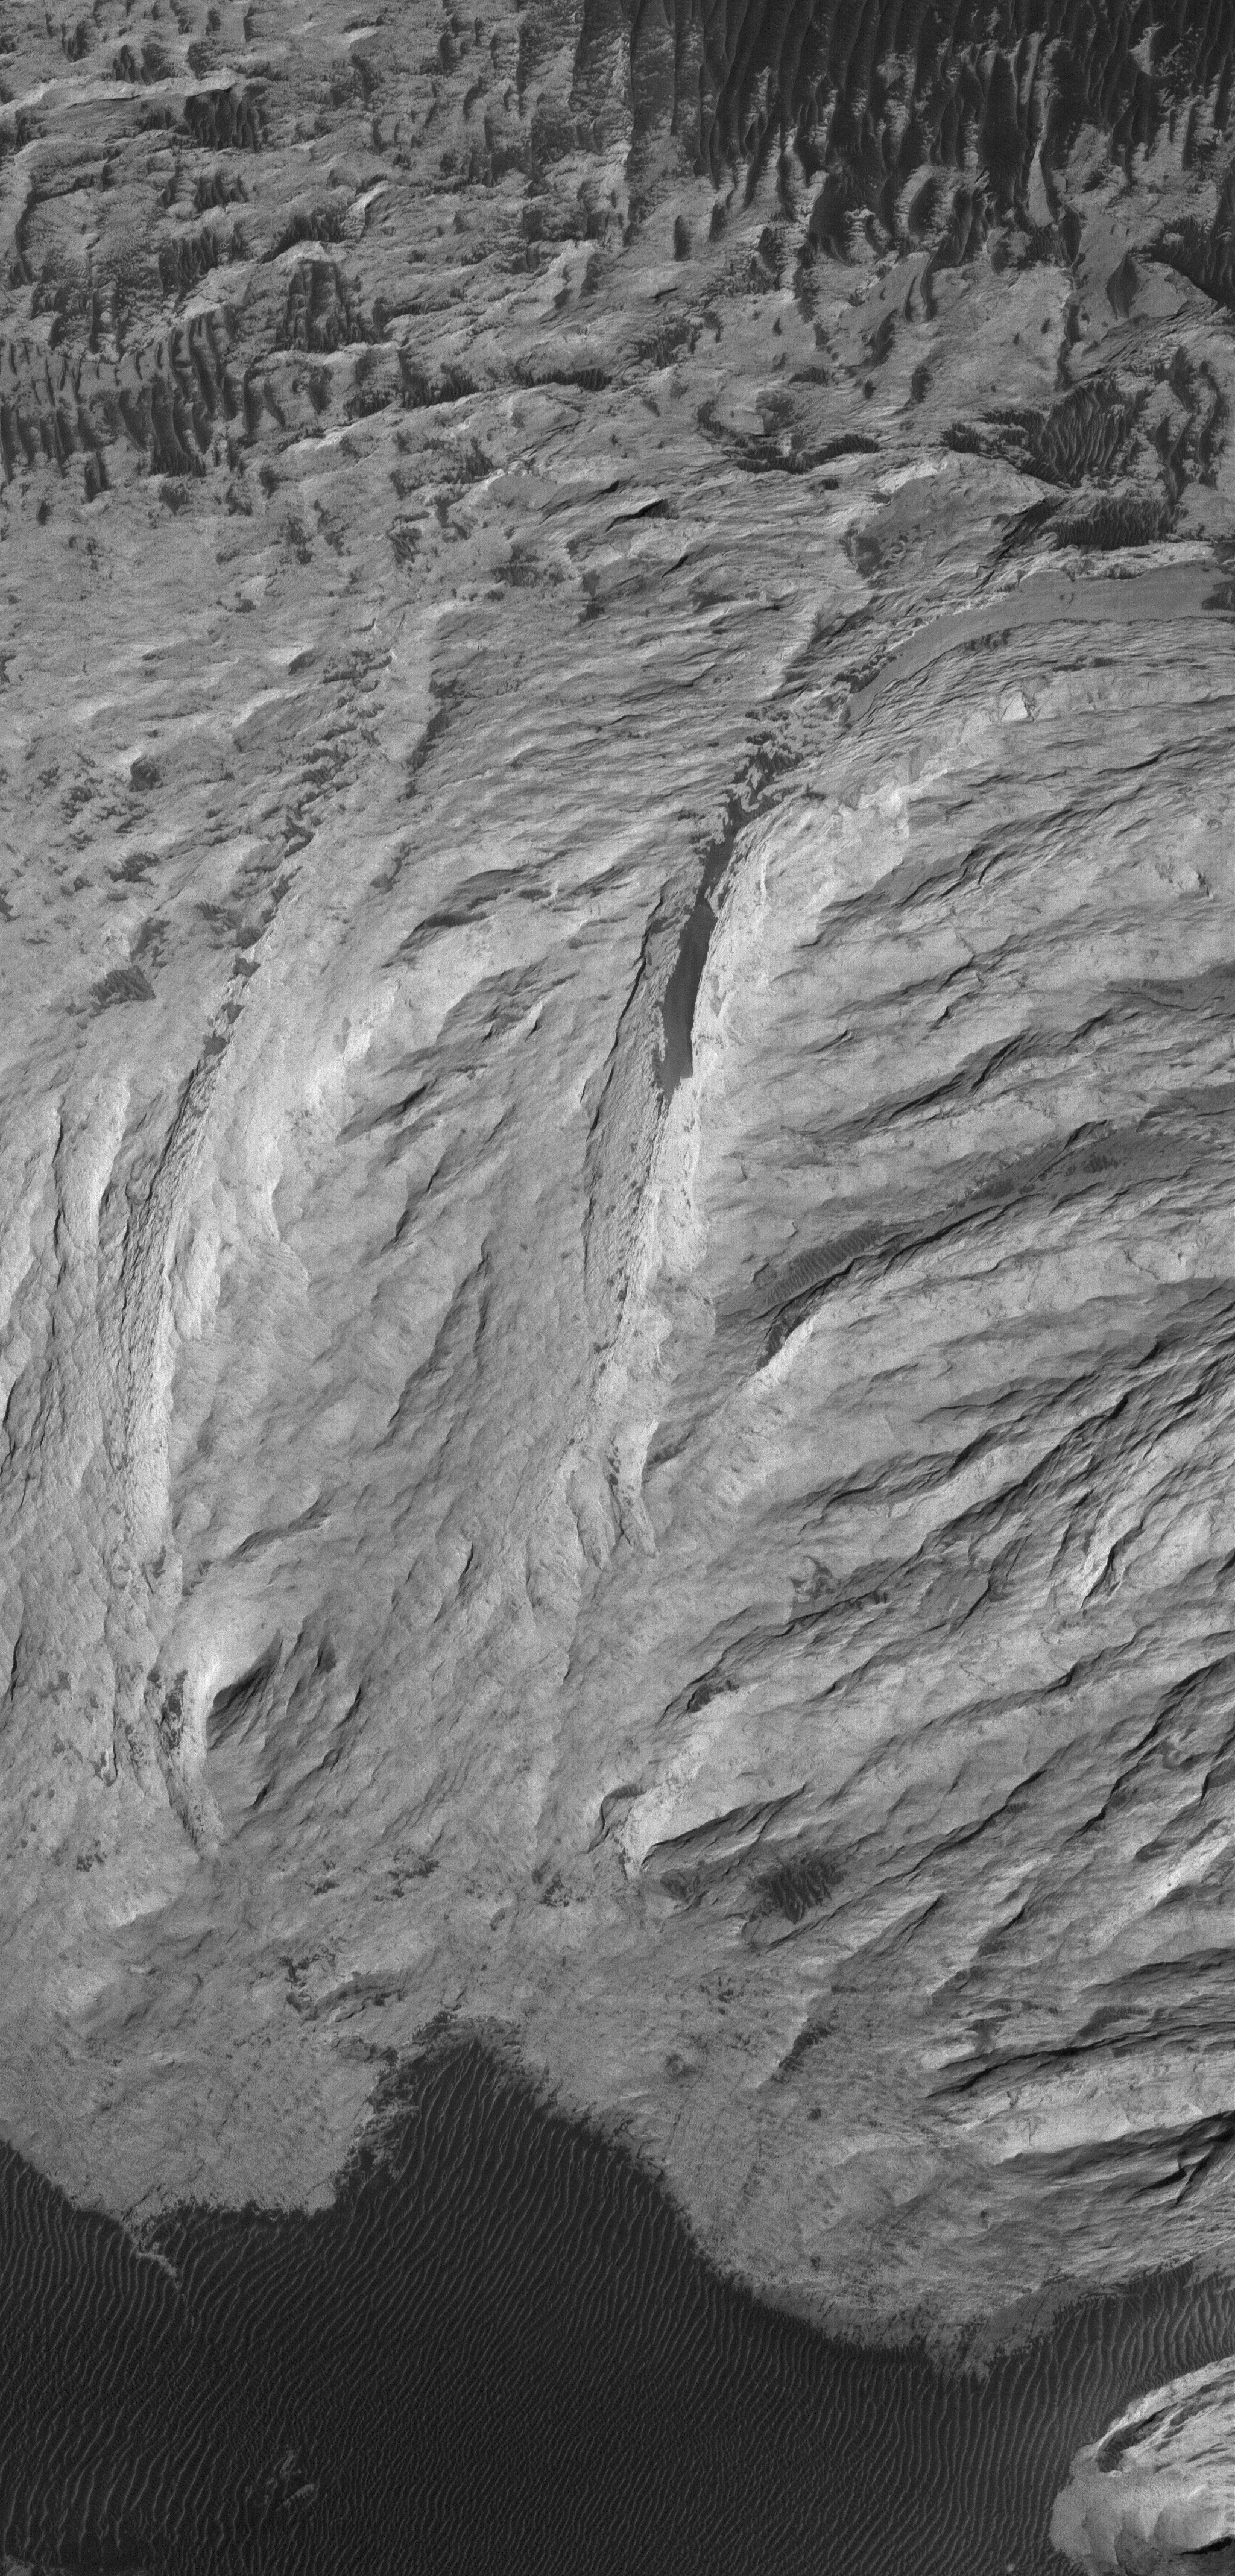

West Candor Rocks

22 September 2006
This Mars Global Surveyor (MGS) Mars Orbiter Camera (MOC) image shows outcrops of light-toned, massively-bedded rock in western Candor Chasma, part of the Valles Marineris trough system.

Location near: 5.5°S, 73.8°W
Image width: ~3 km (~1.9 mi)
Illumination from: upper left
Season: Southern Autumn

Credit: NASA/JPL/Malin Space Science Systems